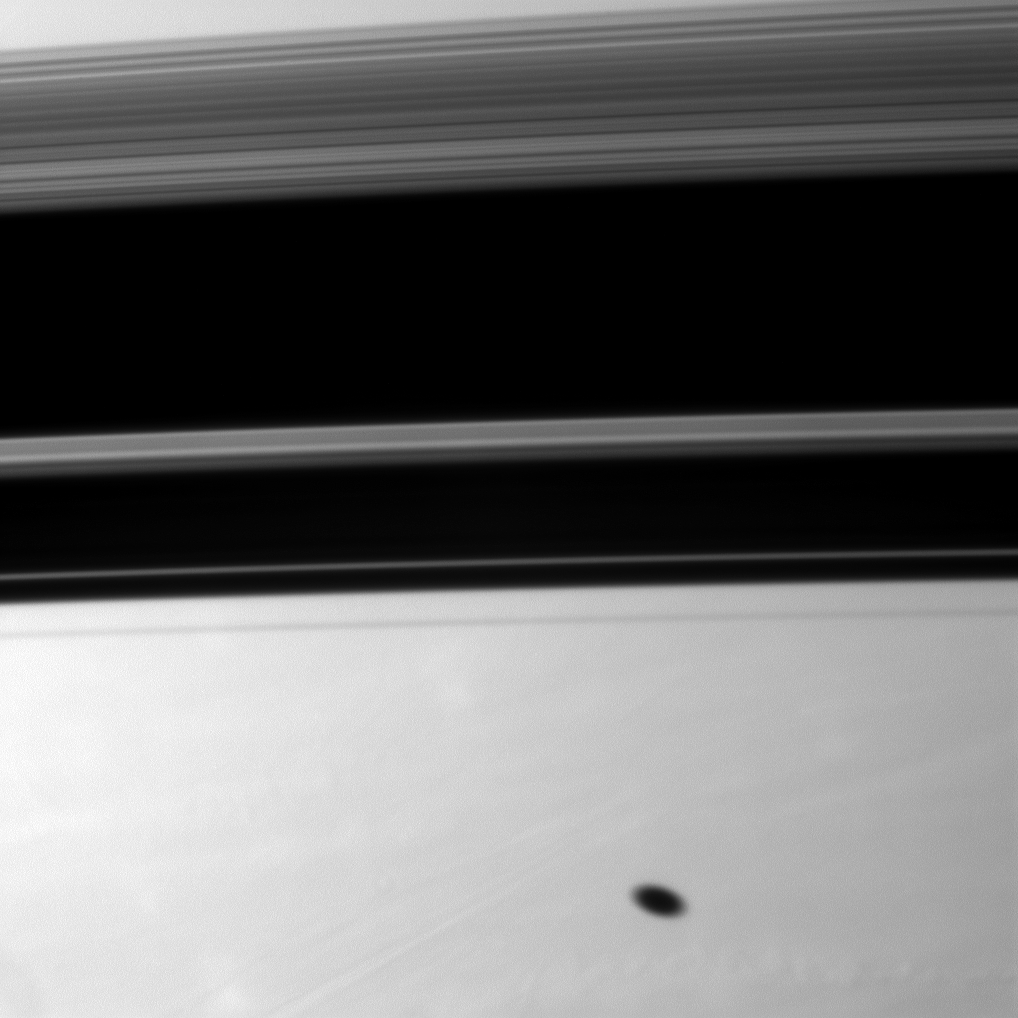

Shadows on Saturn

Saturn’s moon Mimas casts a elliptical shadow on the planet south of the larger, wider shadows cast by the planet’s rings.

Mimas and the rings are not shown here. This view looks toward the southern hemisphere of the planet.

The image was taken with the Cassini spacecraft narrow-angle camera on Sept. 8, 2010 using a spectral filter sensitive to wavelengths of near-infrared light centered at 750 nanometers. The view was obtained at a distance of approximately 2.2 million kilometers (1.4 million miles) from Saturn and at a Sun-Saturn-spacecraft, or phase, angle of 82 degrees. Image scale is 13 kilometers (8 miles) per pixel.

The Cassini-Huygens mission is a cooperative project of NASA, the European Space Agency and the Italian Space Agency. The Jet Propulsion Laboratory, a division of the California Institute of Technology in Pasadena, manages the mission for NASA’s Science Mission Directorate, Washington, D.C. The Cassini orbiter and its two onboard cameras were designed, developed and assembled at JPL. The imaging operations center is based at the Space Science Institute in Boulder, Colo.

Credit: NASA/JPL/Space Science Institute